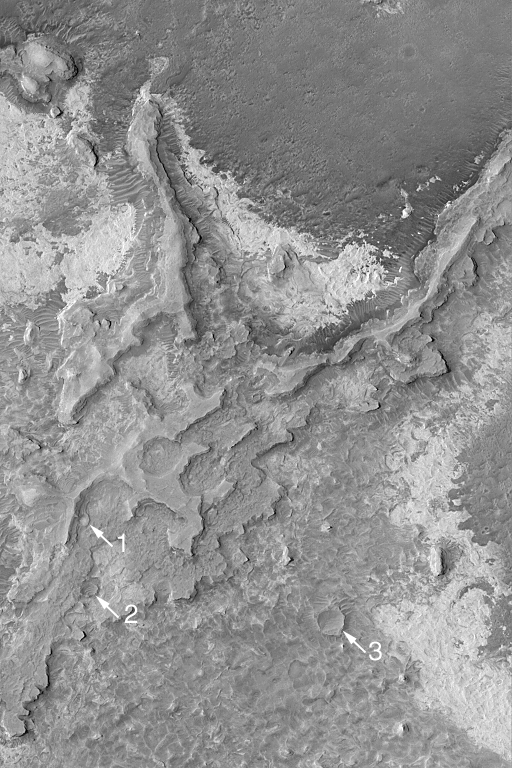

Meridiani Sedimentary Rocks

MGS MOC Release No. MOC2-545, 15 November 2003

Northern Sinus Meridiani is a region of vast exposures of layered, sedimentary rock. Buried within these layers are many filled impact craters. Erosion has re-exposed several formerly-buried craters in this Mars Global Surveyor (MGS) Mars Orbiter Camera (MOC) image. Arrows 1 and 2 indicate craters that are still emerging from beneath layered material; arrow 3 indicates a crater that has been fully re-exposed. This image is located near 5.1°N, 2.7°W. The area shown is about 3 km (1.9 mi) wide and illuminated from the left/upper left.

Credit: NASA/JPL/Malin Space Science Systems